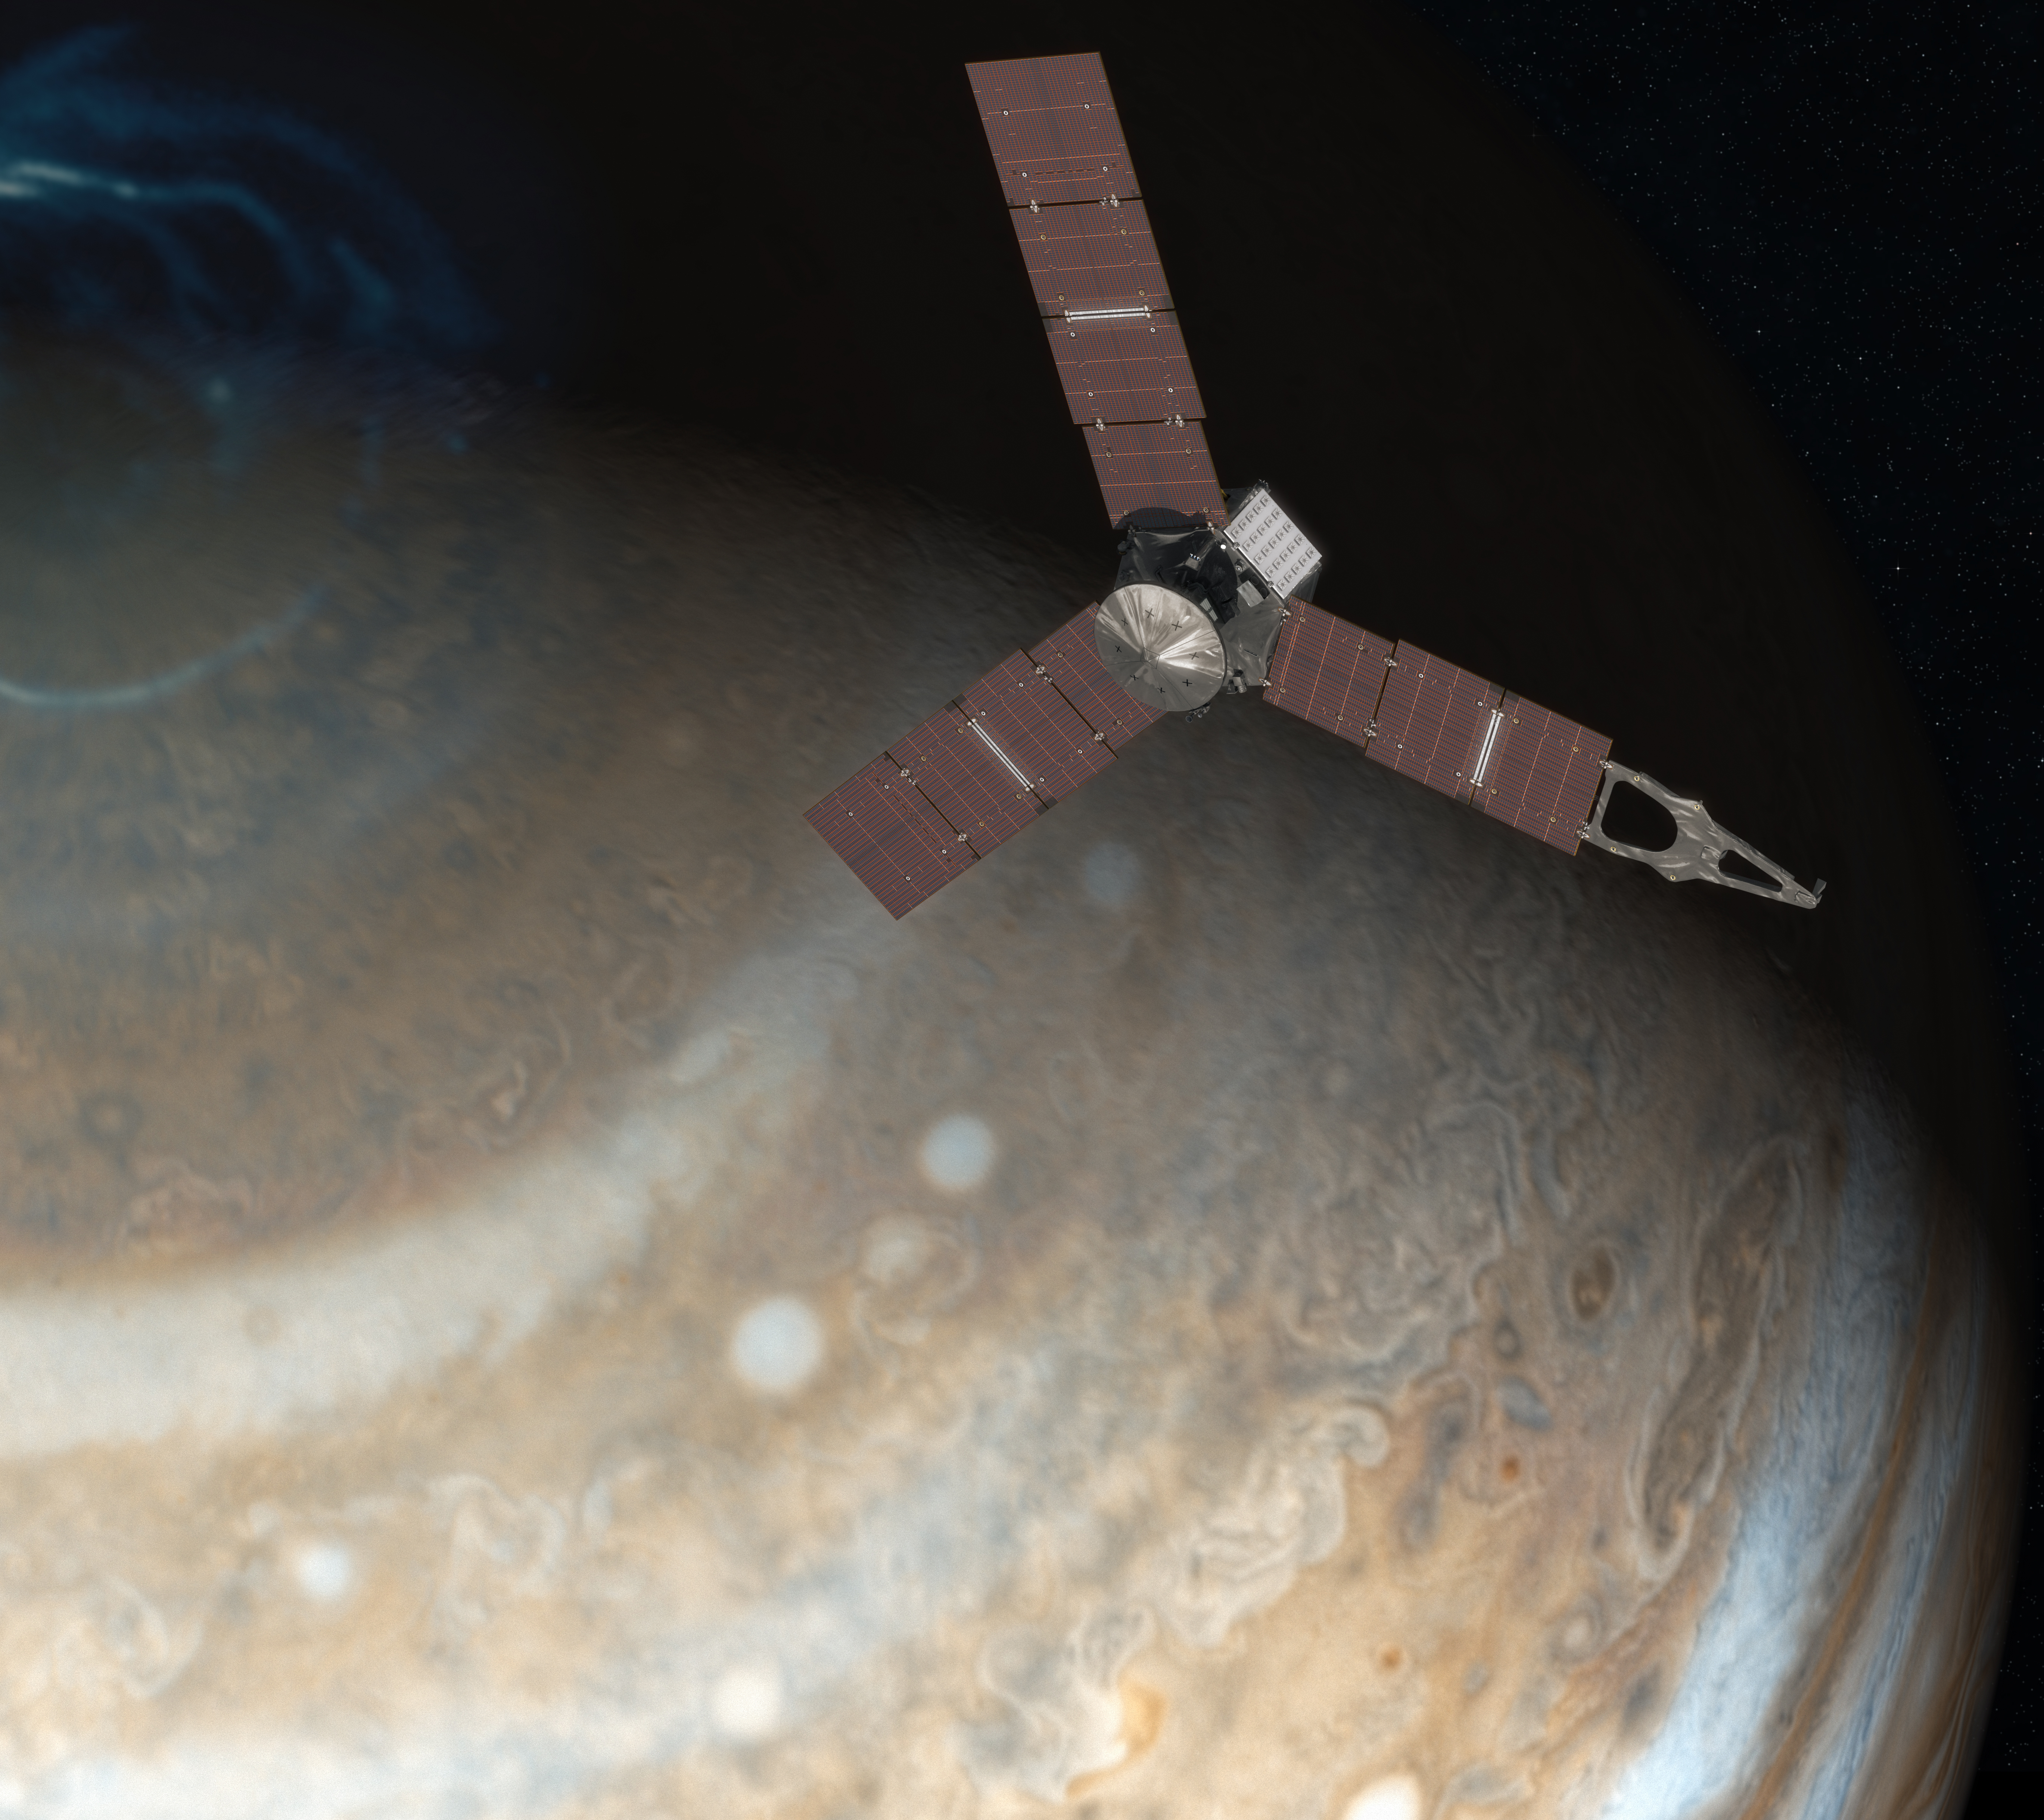

Juno Above Jupiter’s Pole (Artist’s Concept)

This artist’s rendering shows NASA’s Juno spacecraft above the north pole of Jupiter.

Launched in 2011, the Juno spacecraft will arrive at Jupiter in 2016 to study the giant planet from an elliptical, polar orbit. Juno will repeatedly dive between the planet and its intense belts of charged particle radiation, coming only 5,000 kilometers (about 3,000 miles) from the cloud tops at closest approach.

Juno’s primary goal is to improve our understanding of Jupiter’s formation and evolution. The spacecraft will spend a little over a year investigating the planet’s origins, interior structure, deep atmosphere and magnetosphere. Juno’s study of Jupiter will help us to understand the history of our own solar system and provide new insight into how planetary systems form and develop in our galaxy and beyond.

NASA’s Jet Propulsion Laboratory, Pasadena, Calif., manages the Juno mission for the principal investigator, Scott Bolton, of Southwest Research Institute in San Antonio. The Juno mission is part of the New Frontiers Program managed at NASA’s Marshall Space Flight Center in Huntsville, Ala. Lockheed Martin Space Systems, Denver, built the spacecraft. JPL is a division of the California Institute of Technology in Pasadena.

Credit: NASA/JPL-Caltech